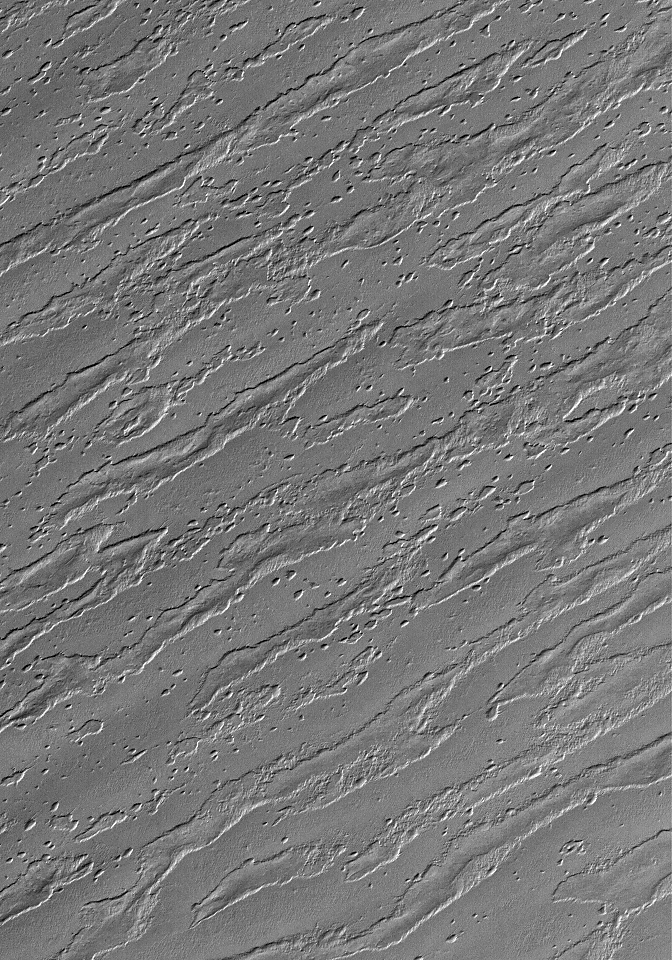

South Polar Remnants

25 February 2006
This Mars Global Surveyor (MGS) Mars Orbiter Camera (MOC) image shows the remains of a once more laterally extensive layer overlying undulating terrain very near the south polar residual cap. Removal of the overlying layer has created “windows” through which are revealed topographic variations in the underlying material, predominantly manifested in the form of ridges which run diagonally, from the southwest (lower left) to the northeast (upper right), across the scene.

Location near: 86.9°S, 196.0°W
Image width: ~3 km (~1.9 mi)
Illumination from: upper left
Season: Southern Summer

Credit: NASA/JPL/Malin Space Science Systems